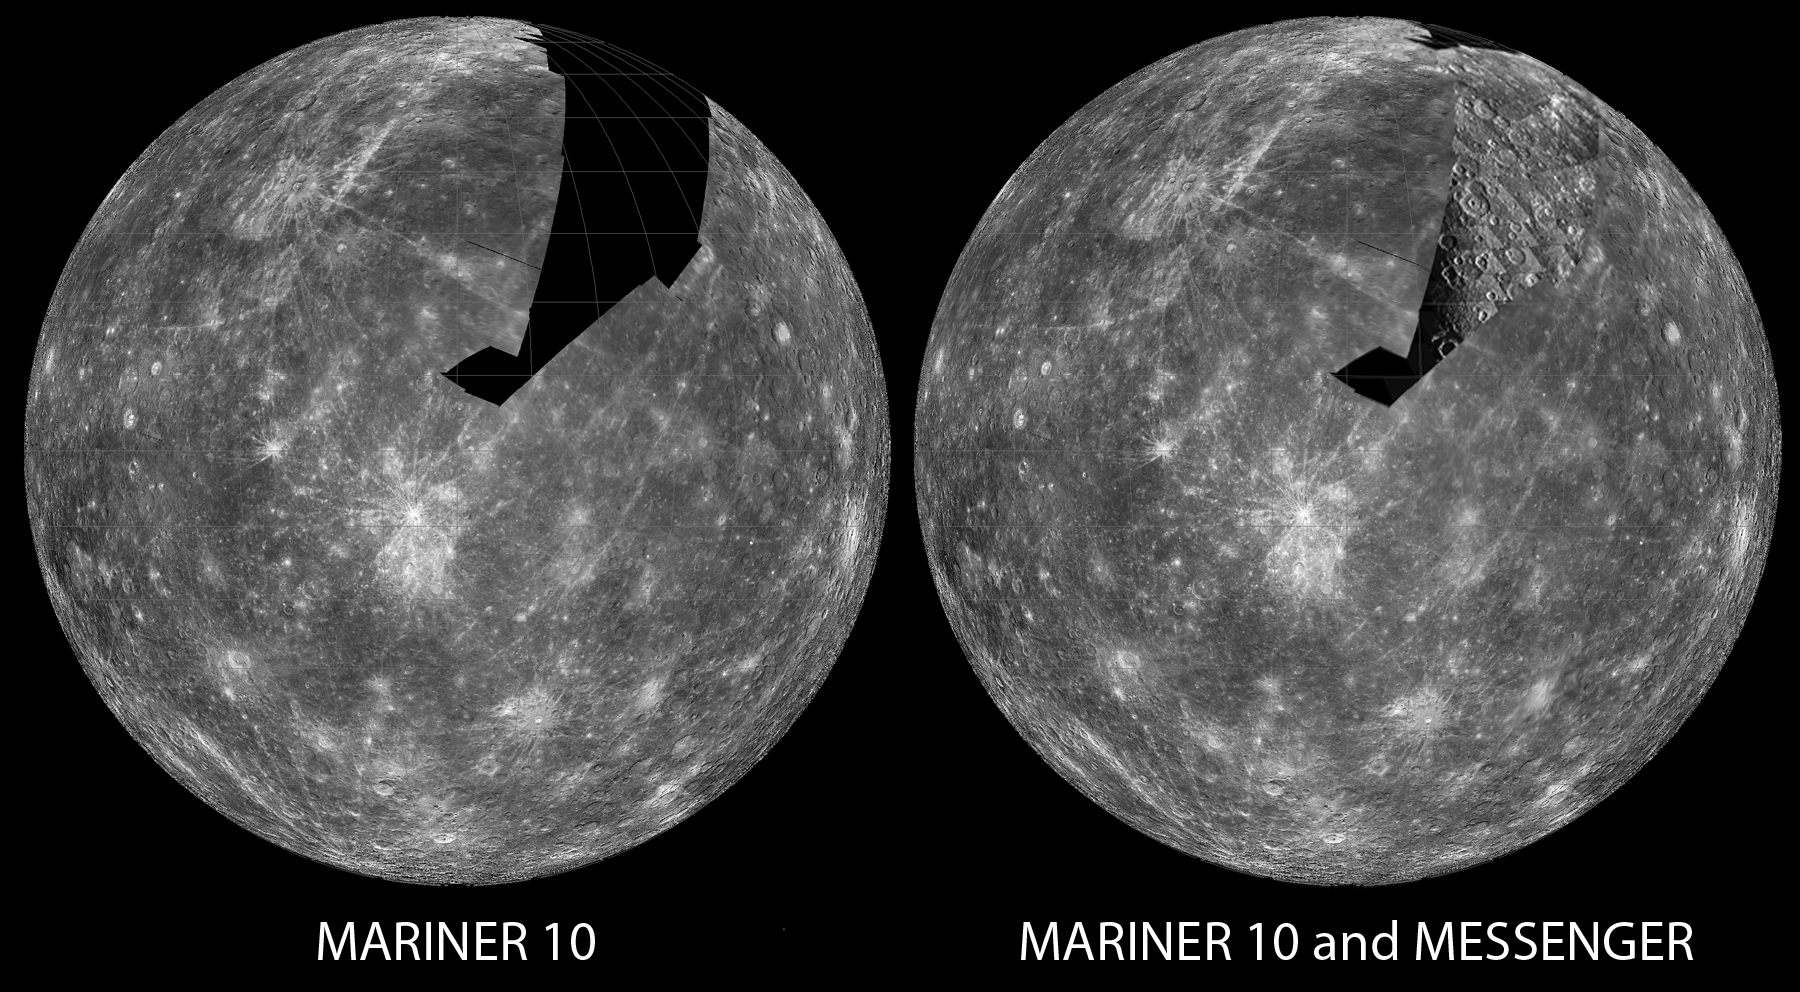

Filling the Gaps

In the 1970s, the Mariner 10 spacecraft flew by Mercury three times, imaging nearly all of one hemisphere (45% of the planet). Due to the geometry of the flybys, a large swath of terrain in the northern portion of that hemisphere was never seen (left image), until October 6, 2008, when the MESSENGER spacecraft flew by the planet for the second time, revealing this ancient cratered terrain (right image). Filling in this gap allows scientists to use both Mariner 10 and MESSENGER data to better characterize the various processes that shaped the surface of Mercury over time. (View images taken by Mariner 10.)

Date Acquired: October 6, 2008
Image Mission Elapsed Time (MET): 131771118 to 131772268
Instrument: Narrow Angle Camera (NAC) of the Mercury Dual Imaging System (MDIS)
Scale: Mercury’s diameter is 4880 kilometers (3030 miles)
Spacecraft Altitude: 5,000-11,000 kilometers (3,000-6,900 miles)

These images are from MESSENGER, a NASA Discovery mission to conduct the first orbital study of the innermost planet, Mercury. For information regarding the use of images, see the MESSENGER image use policy.

Credit: NASA/Johns Hopkins University Applied Physics Laboratory/Carnegie Institution of Washington